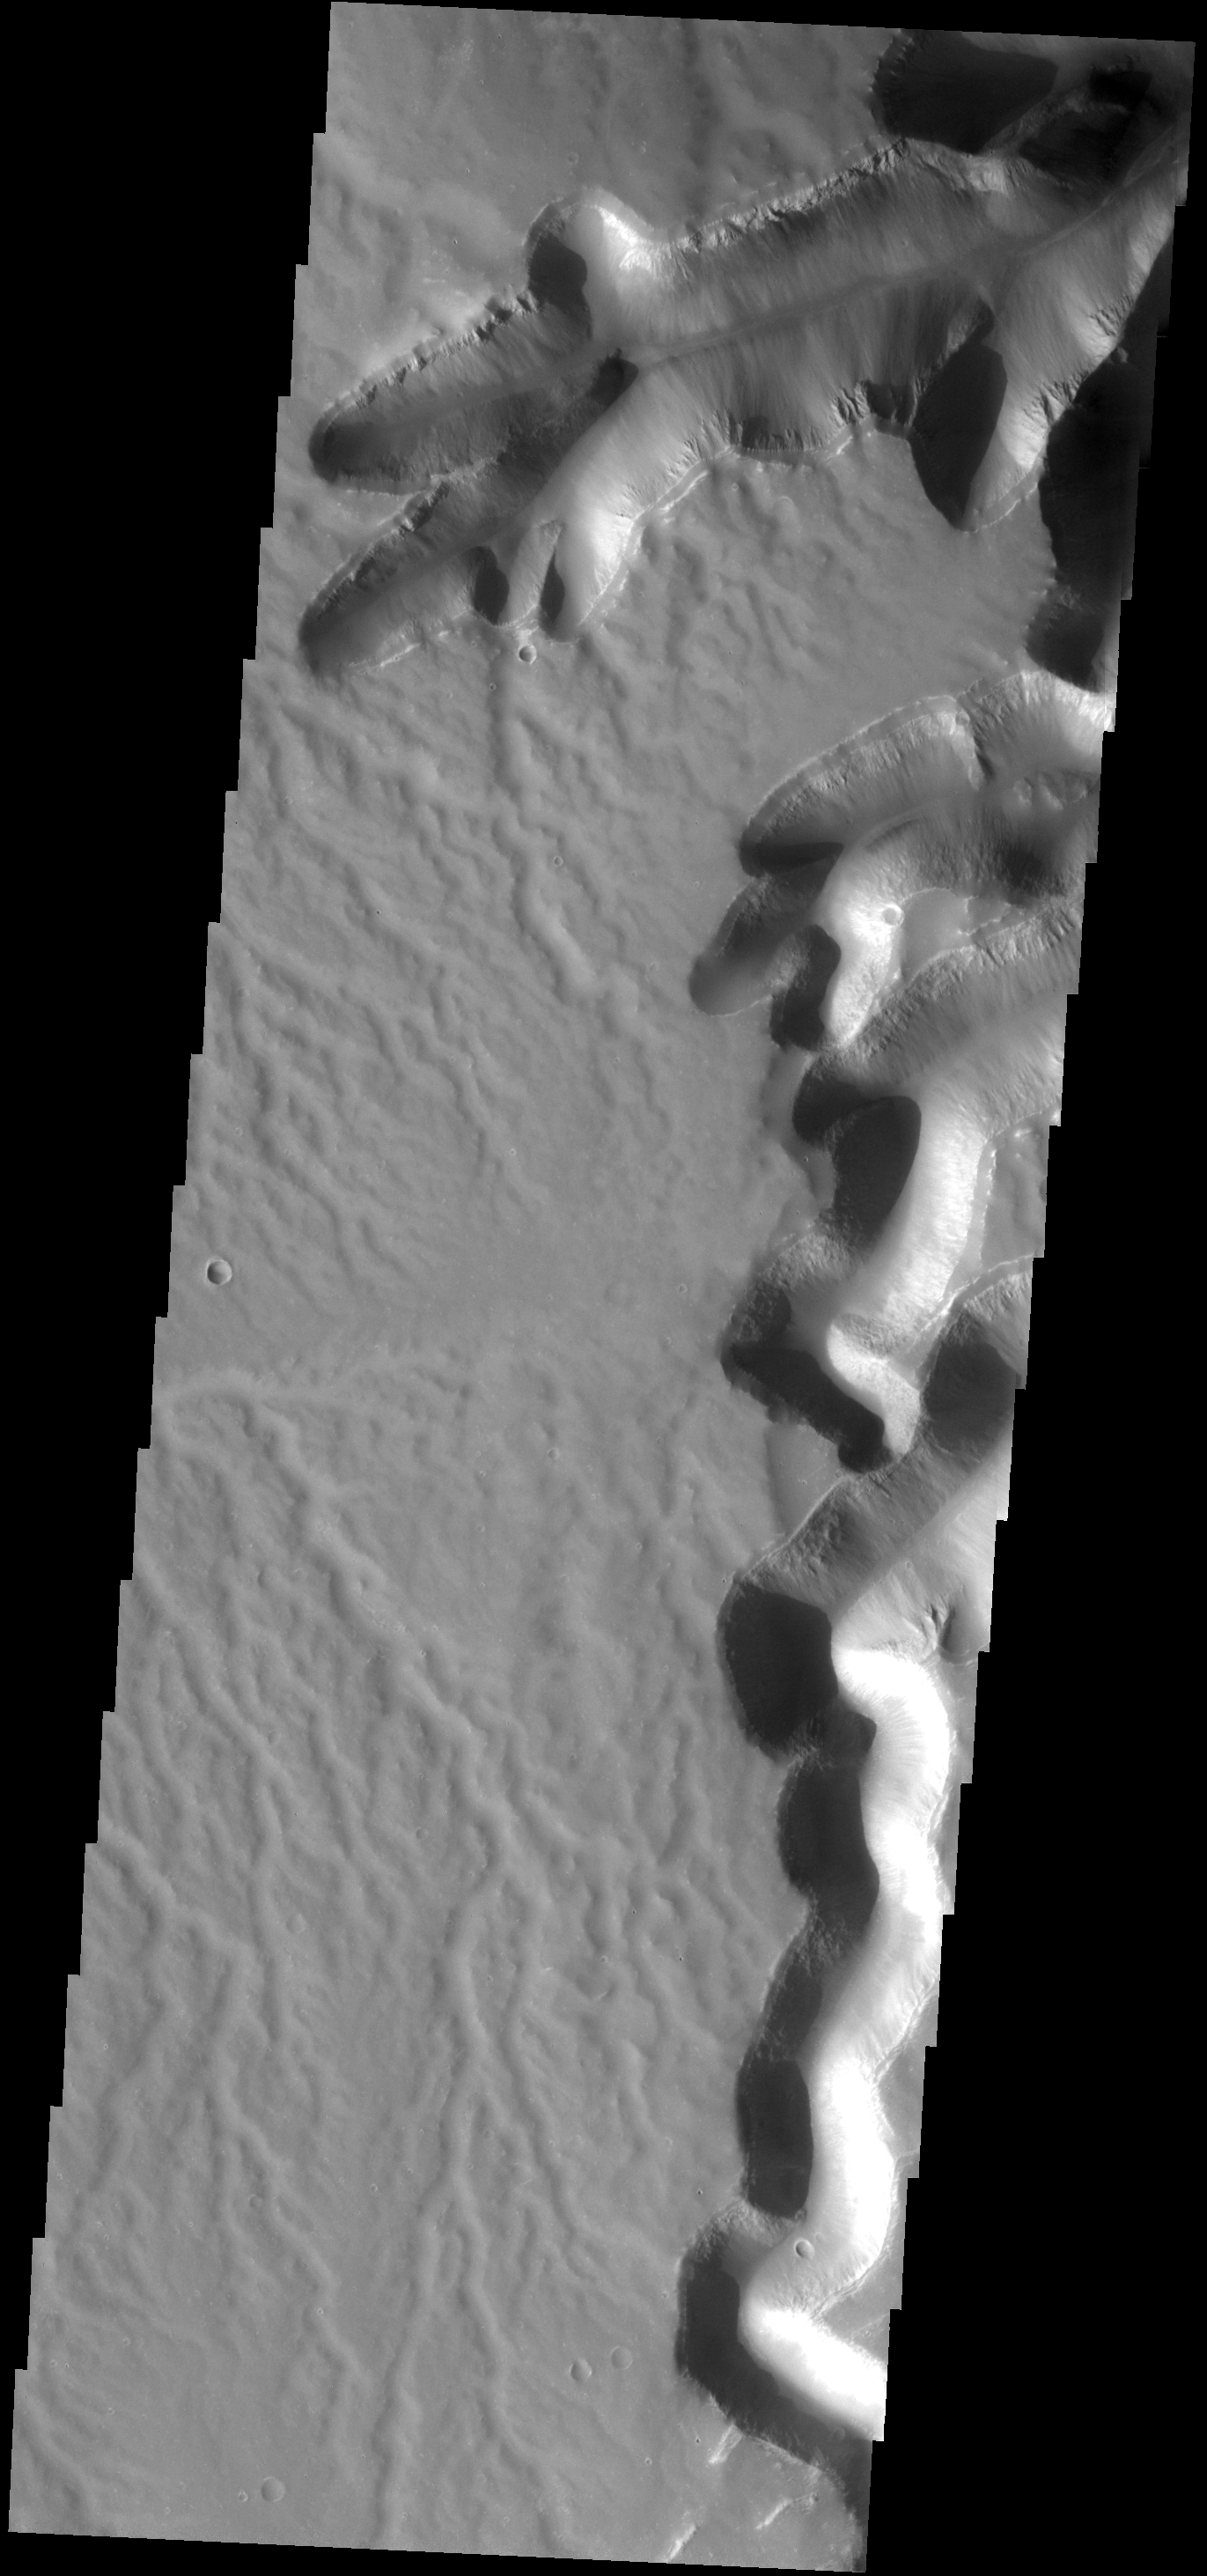

Surface Dissection

At the southern end of Echus Cansma this dissected surface and mega-gullies occur.

Image information: VIS instrument. Latitude -1.1N, Longitude 278.8E. 17 meter/pixel resolution.

Note: this THEMIS visual image has not been radiometrically nor geometrically calibrated for this preliminary release. An empirical correction has been performed to remove instrumental effects. A linear shift has been applied in the cross-track and down-track direction to approximate spacecraft and planetary motion. Fully calibrated and geometrically projected images will be released through the Planetary Data System in accordance with Project policies at a later time.

NASA’s Jet Propulsion Laboratory manages the 2001 Mars Odyssey mission for NASA’s Office of Space Science, Washington, D.C. The Thermal Emission Imaging System (THEMIS) was developed by Arizona State University, Tempe, in collaboration with Raytheon Santa Barbara Remote Sensing. The THEMIS investigation is led by Dr. Philip Christensen at Arizona State University. Lockheed Martin Astronautics, Denver, is the prime contractor for the Odyssey project, and developed and built the orbiter. Mission operations are conducted jointly from Lockheed Martin and from JPL, a division of the California Institute of Technology in Pasadena.

Credit: NASA/JPL/ASU